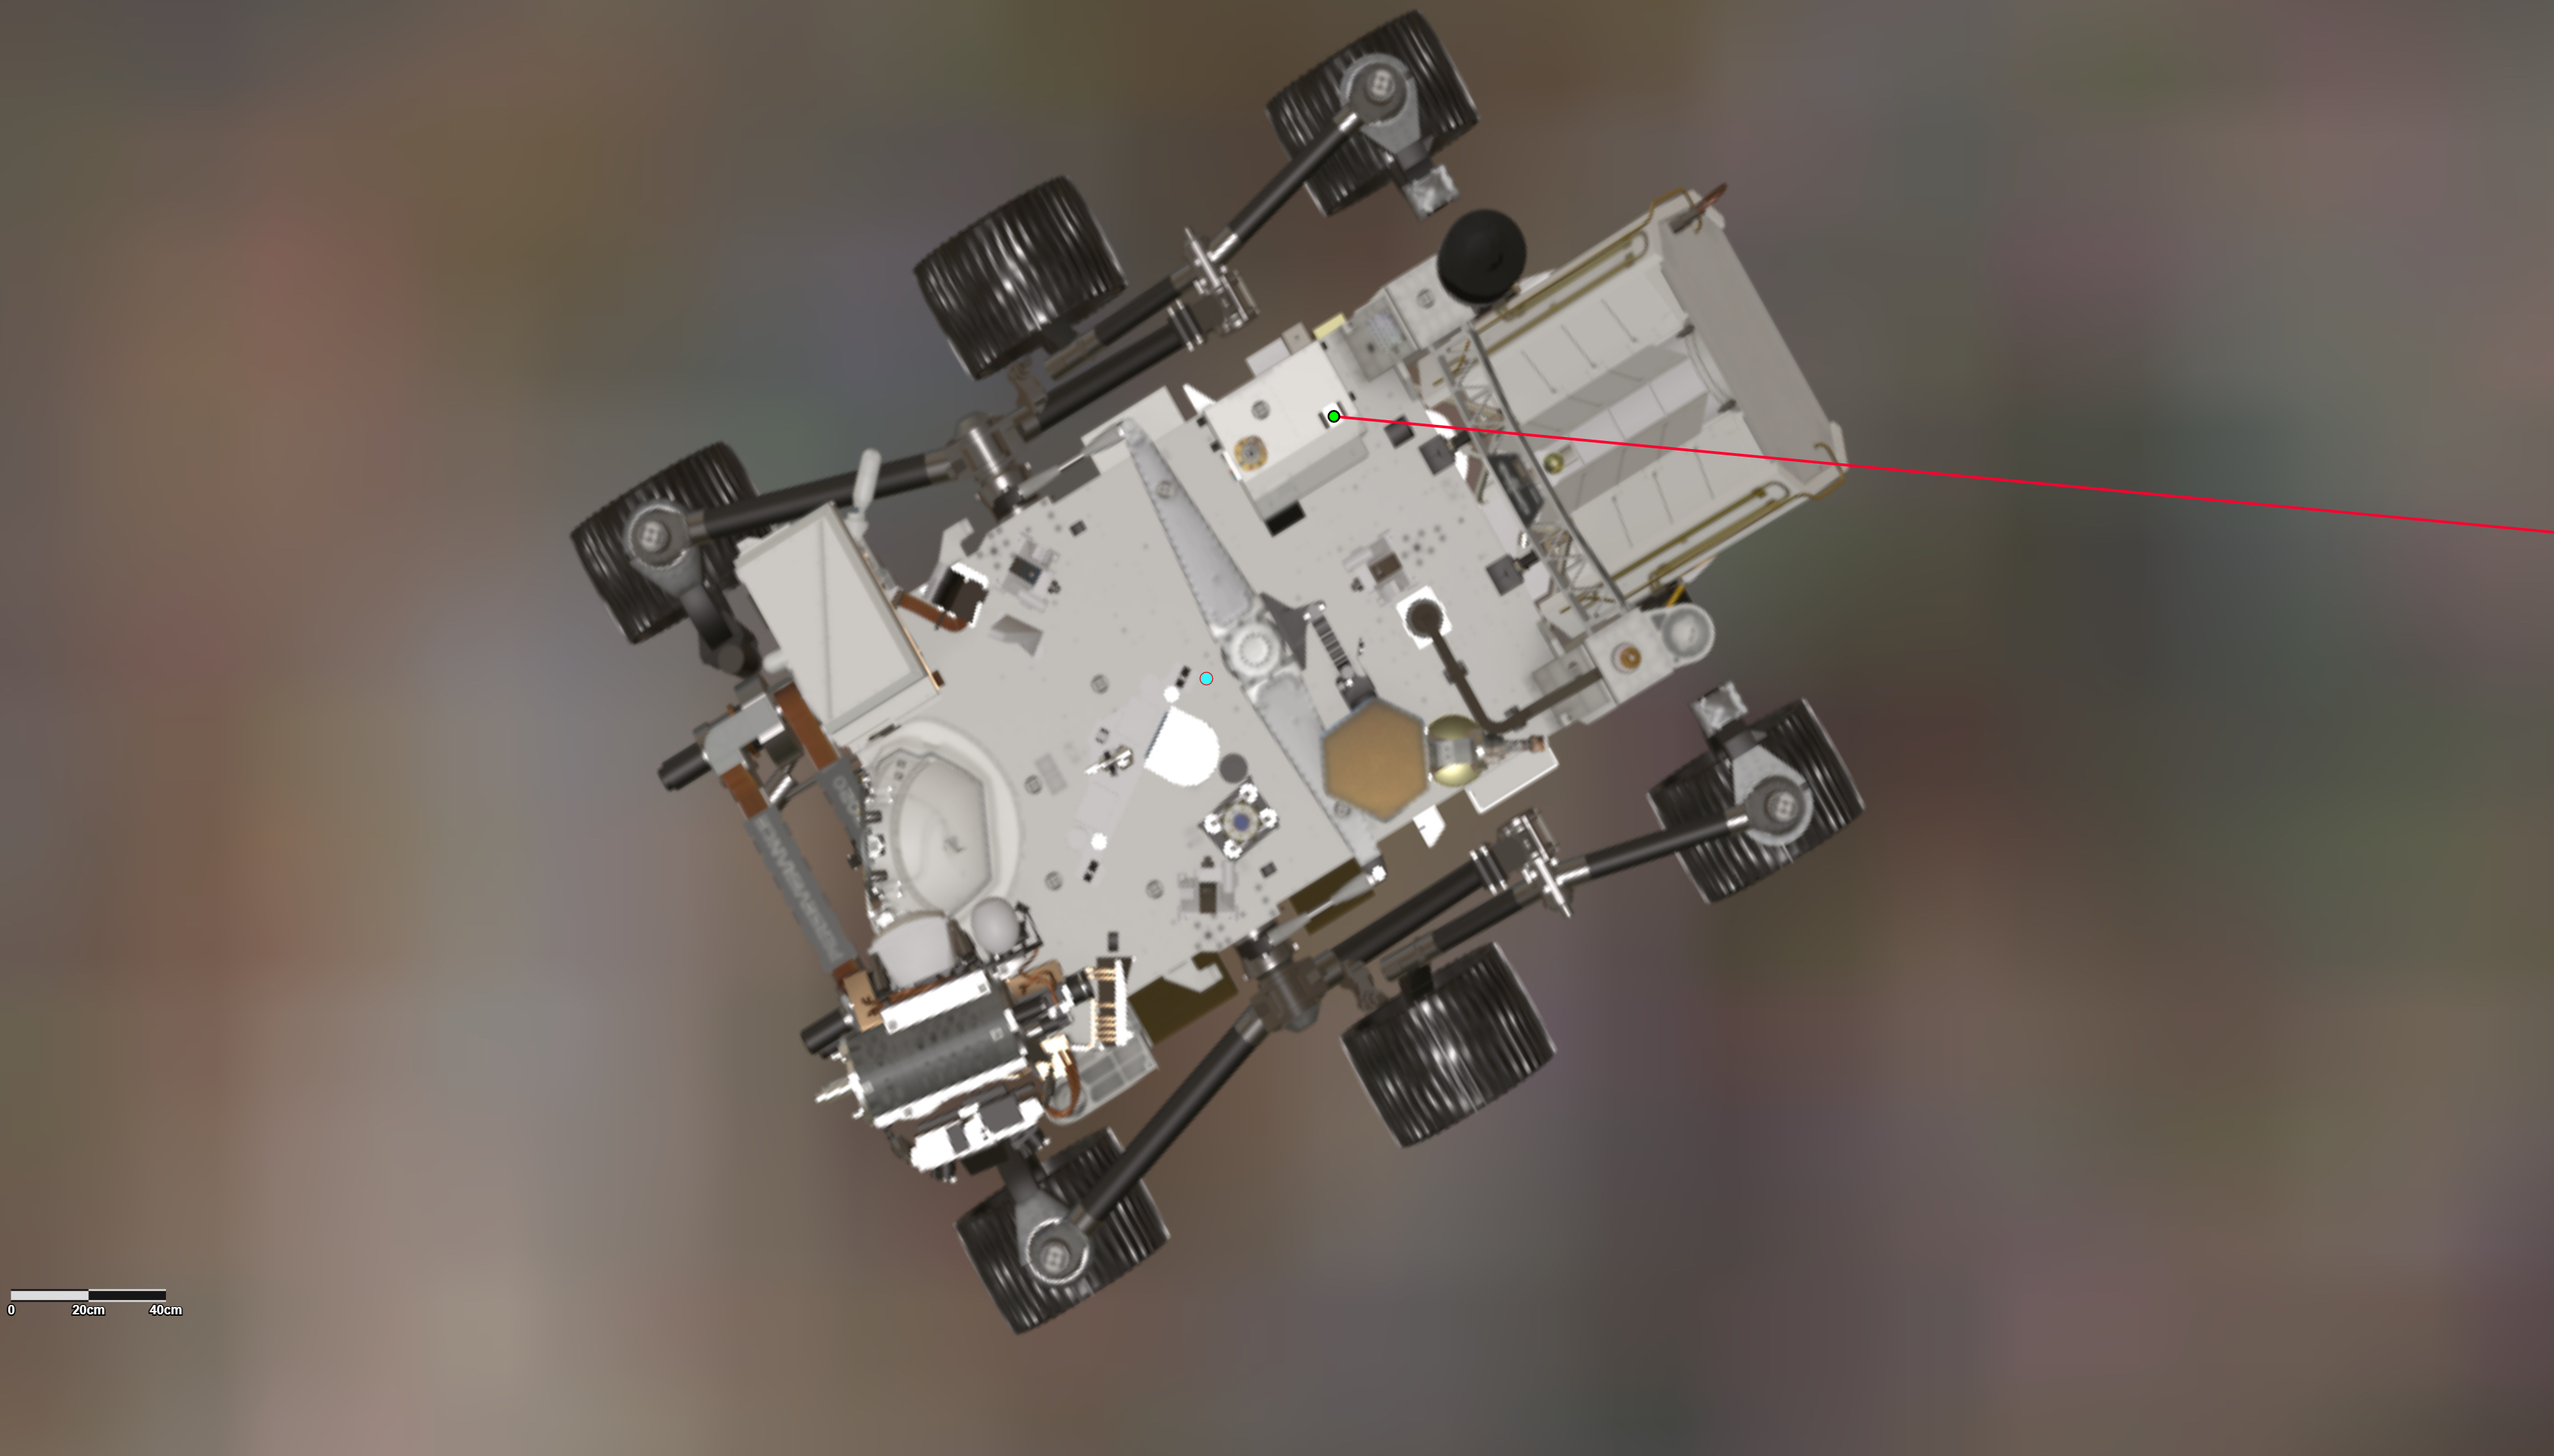

Orientation of Mars Helicopter Base Station Antenna for Flight 17

This annotated graphic depicts the orientation of NASA’s Perseverance Mars rover during the 17th flight of the agency’s Ingenuity Mars Helicopter on Dec. 5, 2021.

A green dot on the rover, toward the top center of the frame, indicates the location of the Mars Helicopter Base Station antenna on Perseverance, which sends radio signals to and receives them from the rotorcraft. The red line depicts the line of sight to the helicopter during the final moments of Flight 17. Perseverance’s power source, the Multi-Mission Radioisotope Thermoelectric Generator (MMRTG), is at the back of the rover, on the right. It angles above the antenna, impeding direct communications between the rover and helicopter as the rotorcraft descended toward the surface at the end of the flight.

The Ingenuity Mars Helicopter was built by JPL, which also manages the technology demonstration project for NASA Headquarters. It is supported by NASA’s Science, Aeronautics Research, and Space Technology mission directorates. NASA’s Ames Research Center in California’s Silicon Valley, and NASA’s Langley Research Center in Hampton, Virginia, provided significant flight performance analysis and technical assistance during Ingenuity’s development. AeroVironment Inc., Qualcomm, and SolAero also provided design assistance and major vehicle components. Lockheed Martin Space designed and manufactured the Mars Helicopter Delivery System.

Credit: NASA/JPL-Caltech